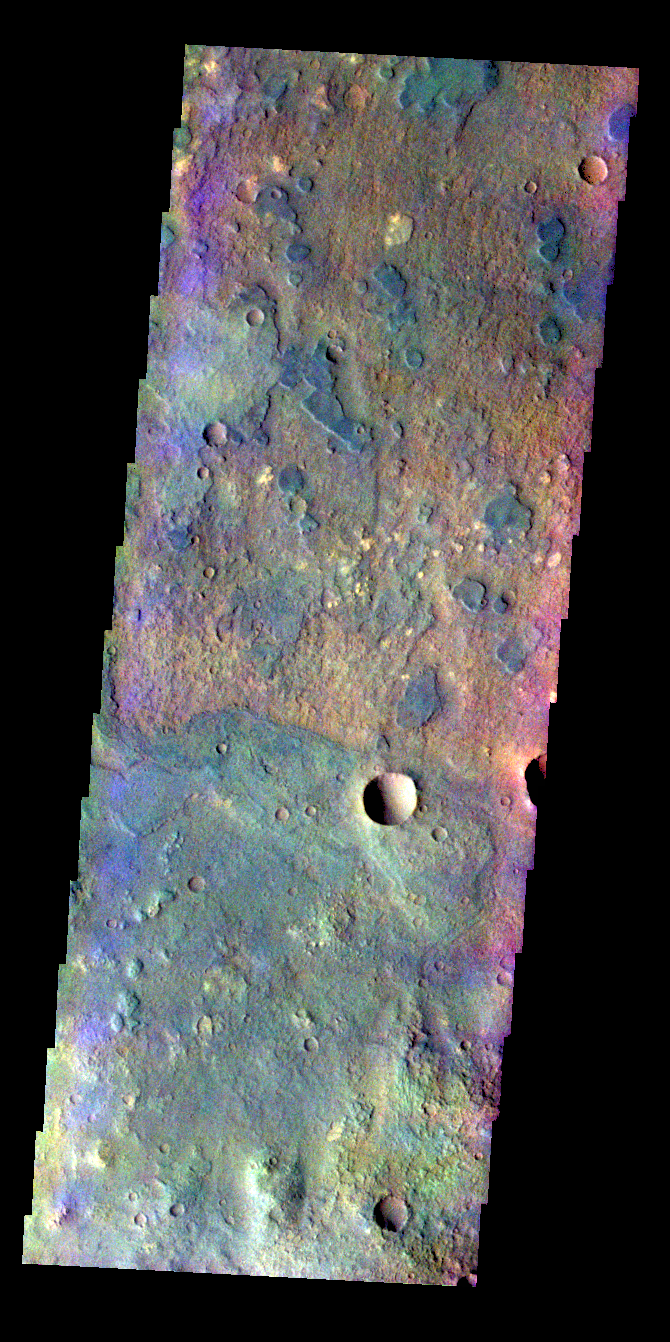

Huygens Crater – False Color

The THEMIS VIS camera contains 5 filters. The data from different filters can be combined in multiple ways to create a false color image. These false color images may reveal subtle variations of the surface not easily identified in a single band image. Today’s false color image shows a small portion of the floor of Huygens Crater.

Credit: NASA/JPL-Caltech/ASU